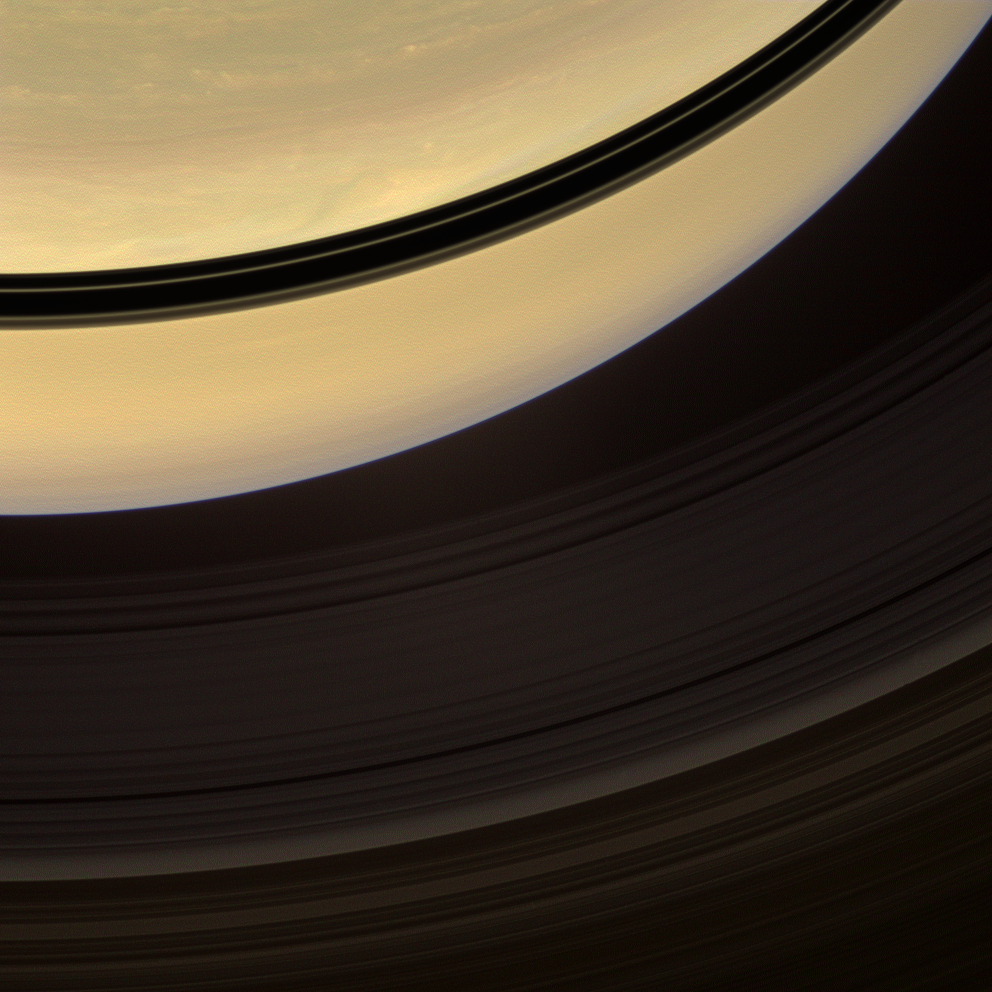

Shadows on the Move

Shadows cast onto Saturn by its rings, visible here as dark bands, move steadily towards the equator and grow thinner as equinox approaches.

The Sun will cross Saturn’s ring plane on Aug. 10, 2009.

Color variations between clouds in the northern hemisphere are more apparent than those in the southern hemisphere, which seems relatively bland, as spring arrives in the north and fall in the south.

Images taken using red, green and blue spectral filters were combined to create this natural color view. The images were acquired with the Cassini spacecraft wide-angle camera on Nov. 22, 2008 at a distance of approximately 859,000 kilometers (533,000 miles) from Saturn and at a Sun-Saturn-spacecraft, or phase, angle of 56 degrees. Image scale is 48 kilometers (30 miles) per pixel.

The Cassini-Huygens mission is a cooperative project of NASA, the European Space Agency and the Italian Space Agency. The Jet Propulsion Laboratory, a division of the California Institute of Technology in Pasadena, manages the mission for NASA’s Science Mission Directorate, Washington, D.C. The Cassini orbiter and its two onboard cameras were designed, developed and assembled at JPL. The imaging operations center is based at the Space Science Institute in Boulder, Colo.

Credit: NASA/JPL/Space Science Institute